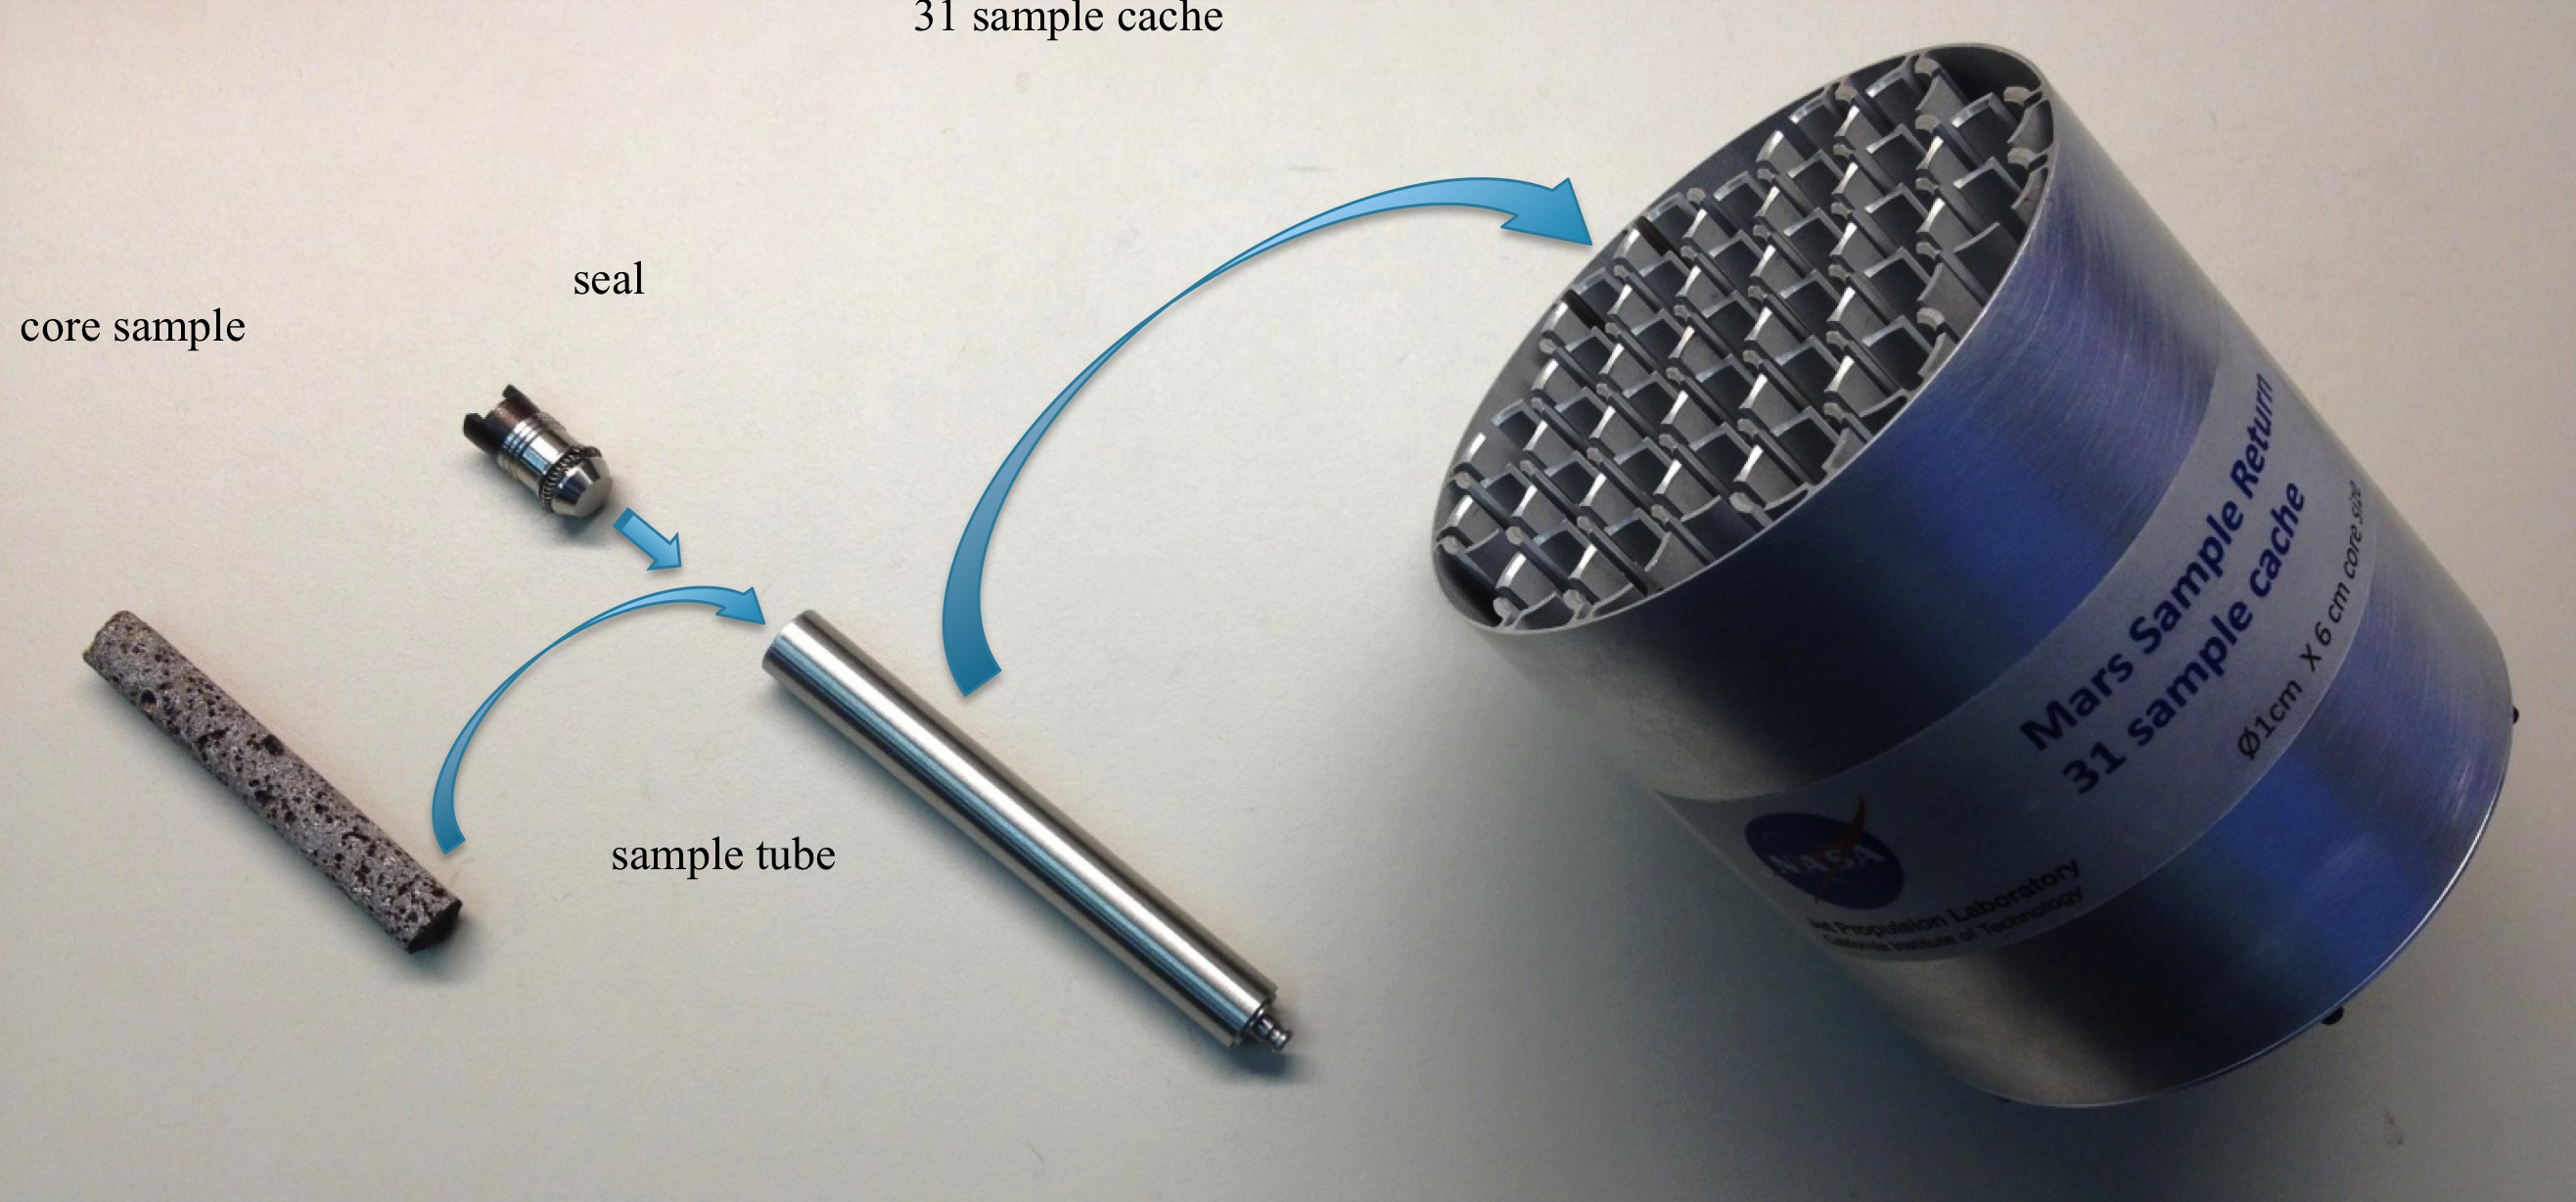

Creating a Returnable Cache of Martian Samples

This shows one prototype for hardware to cache samples of cores drilled from Martian rocks for possible future return to Earth. A major objective for NASA’s Mars 2020 rover, as described by the Mars 2020 Science Definition Team, would be to collect and package a carefully selected set of up to 31 samples in a cache that could be returned to Earth by a later mission. The capabilities of laboratories on Earth for detailed examination of cores drilled from Martian rocks would far exceed the capabilities of any set of instruments that could feasibly be flown to Mars. The exact hardware design for the 2020 mission is yet to be determined. For scale, the diameter of the core sample shown in the image is 0.4 inch (1 centimeter).

Mars 2020 is a mission concept that NASA announced in late 2012 to re-use the basic engineering of Mars Science Laboratory to send a different rover to Mars, with new objectives and instruments, launching in 2020.

NASA’s Jet Propulsion Laboratory, a division of the California Institute of Technology, Pasadena, manages NASA’s Mars Exploration Program for the NASA Science Mission Directorate, Washington.

Credit: NASA/JPL-Caltech